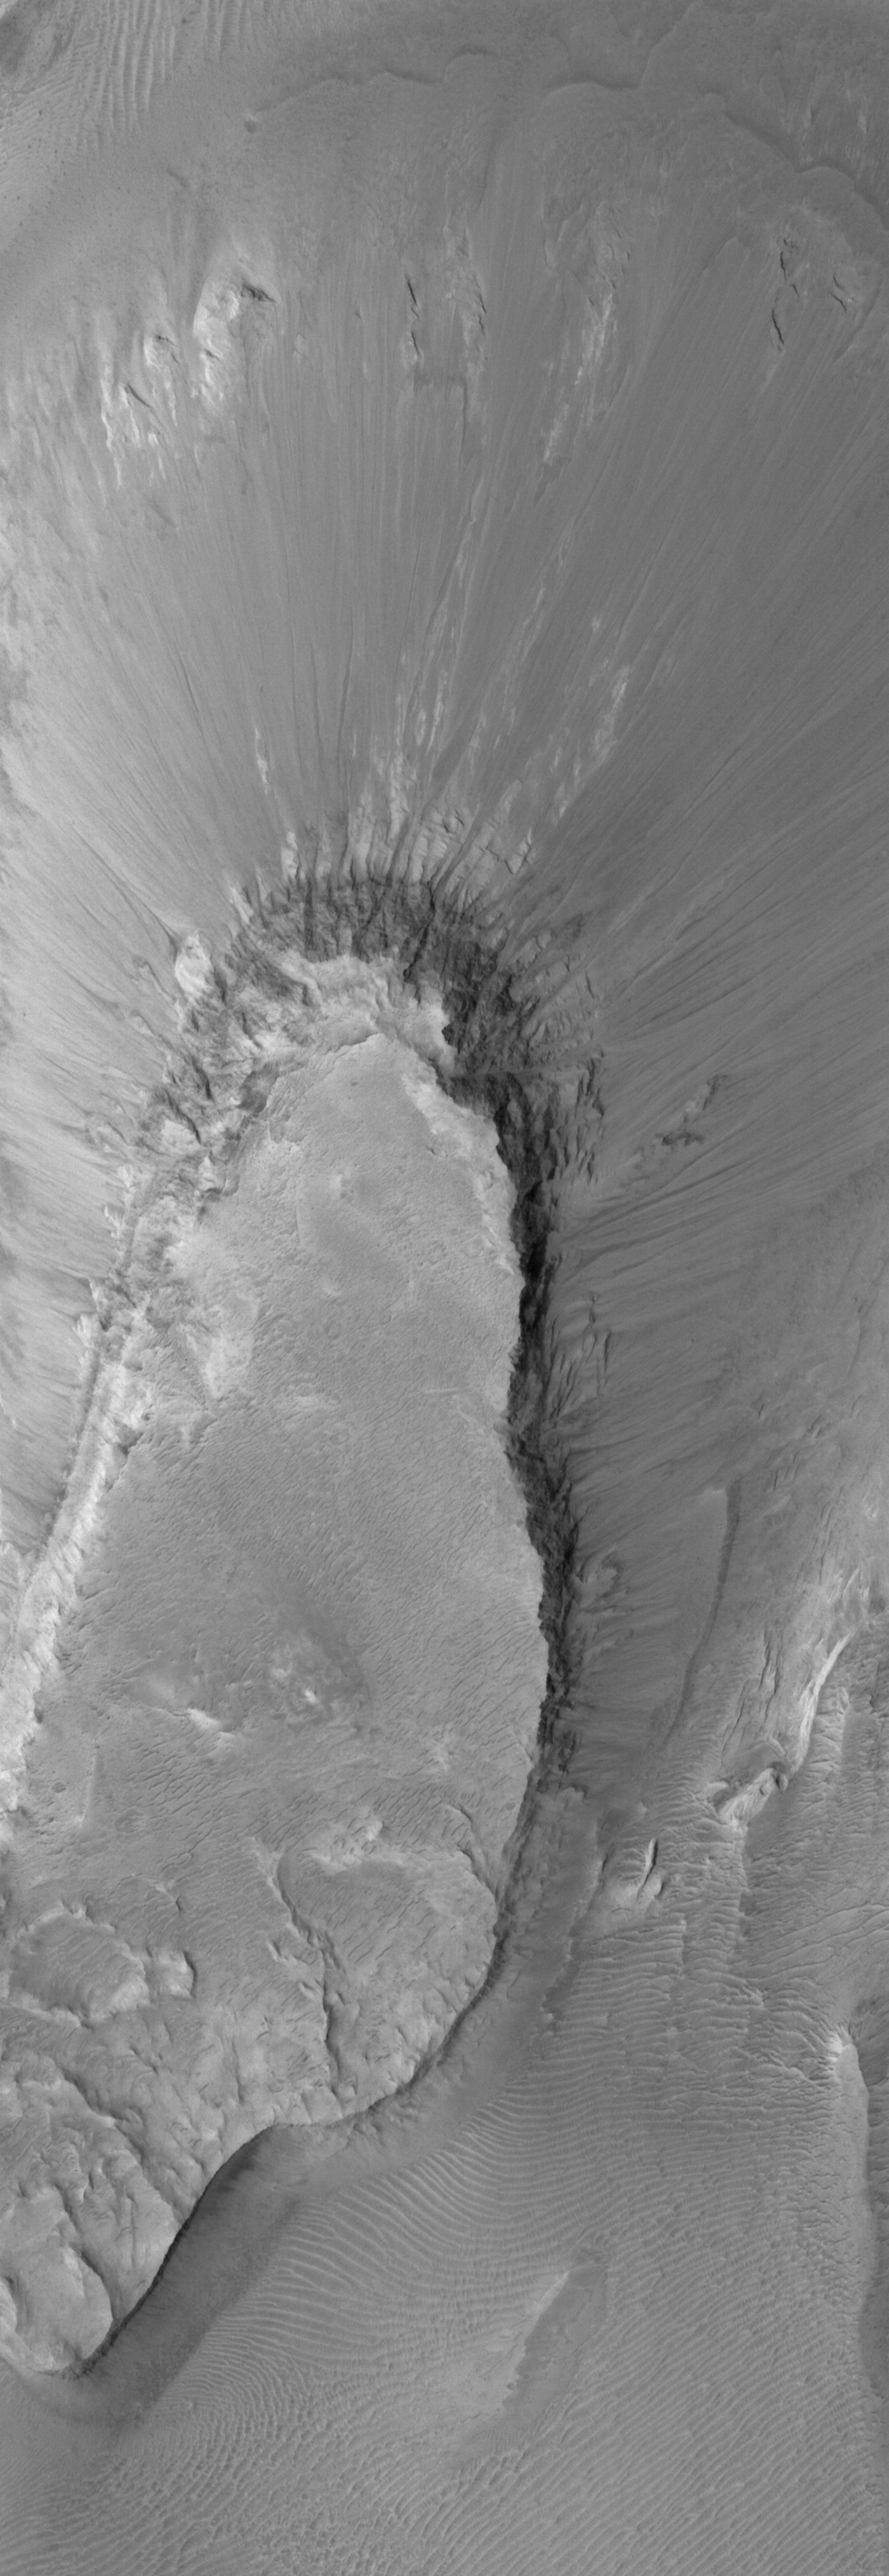

Skirted Mesa

21 June 2006
This Mars Global Surveyor (MGS) Mars Orbiter Camera (MOC) image shows a portion of a mesa in eastern Candor Chasma. The mesa appears to be composed of at least two different rock types based on the near-vertical appearance of the scarps which define the top portion of the mesa and the gentler slopes that extend down to where the base of the mesa meets the chasm floor. The uppermost rock unit is more resistant to erosion, and thus is harder.

Location near: 7.6°S, 65.5°W
Image width: ~2 km (~1.2 mi)
Illumination from: upper left
Season: Southern Summer

Credit: NASA/JPL/Malin Space Science Systems